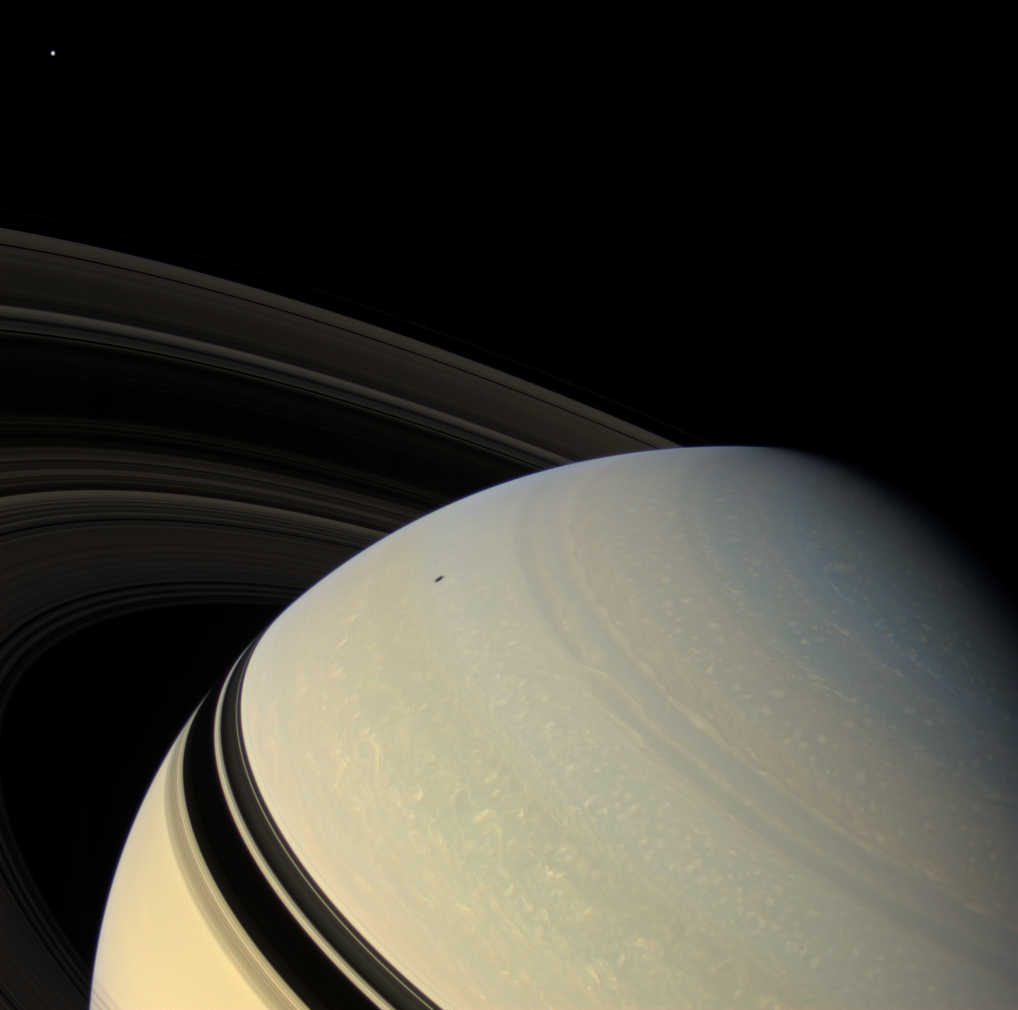

Perspective on Saturn

The ringed planet sits in repose, the center of its own macrocosm of many rings and moons and one artificial satellite named Cassini. Mimas (397 kilometers, or 247 miles across) is visible at upper left. Although unseen in this view, Enceladus (504 kilometers, or 313 miles across) casts its shadow upon the planet. The rings also block the sun’s light from the low latitudes of the northern hemisphere.

During Cassini’s extended mission, dubbed the Cassini Equinox Mission, which begins on July 1, 2008, the ring shadows will slip past the planet’s equator and into the southern hemisphere as Saturn passes through its northern vernal equinox on August 11, 2009, and the sun moves northward through the ring plane.

This view looks down on the un-illuminated side of the rings from about 22 degrees above (north of) the ring plane. Images taken using red, green and blue spectral filters were combined to create this natural color view. The images were obtained with the Cassini spacecraft wide-angle camera on Dec. 16, 2007, at a distance of approximately 1.4 million kilometers (900,000 miles) from Saturn. Image scale is 86 kilometers (53 miles) per pixel.

The Cassini-Huygens mission is a cooperative project of NASA, the European Space Agency and the Italian Space Agency. The Jet Propulsion Laboratory, a division of the California Institute of Technology in Pasadena, manages the mission for NASA’s Science Mission Directorate, Washington, D.C. The Cassini orbiter and its two onboard cameras were designed, developed and assembled at JPL. The imaging operations center is based at the Space Science Institute in Boulder, Colo.

Credit: NASA/JPL/Space Science Institute